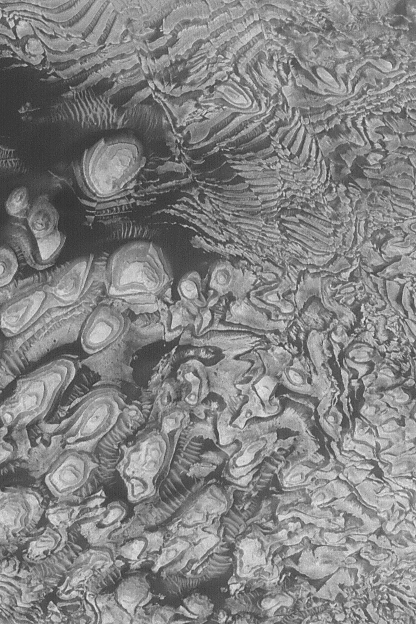

Faulted Sedimentary Rocks

27 June 2004
This Mars Global Surveyor (MGS) Mars Orbiter Camera (MOC) image shows some of the layered, sedimentary rock outcrops that occur in a crater located at 8°N, 7°W, in western Arabia Terra. Dark layers and dark sand have enhanced the contrast of this scene. In the upper half of the image, one can see numerous lines that off-set the layers. These lines are faults along which the rocks have broken and moved. The regularity of layer thickness and erosional expression are taken as evidence that the crater in which these rocks occur might once have been a lake. The image covers an area about 1.9 km (1.2 mi) wide. Sunlight illuminates the scene from the lower left.

Credit: NASA/JPL/Malin Space Science Systems